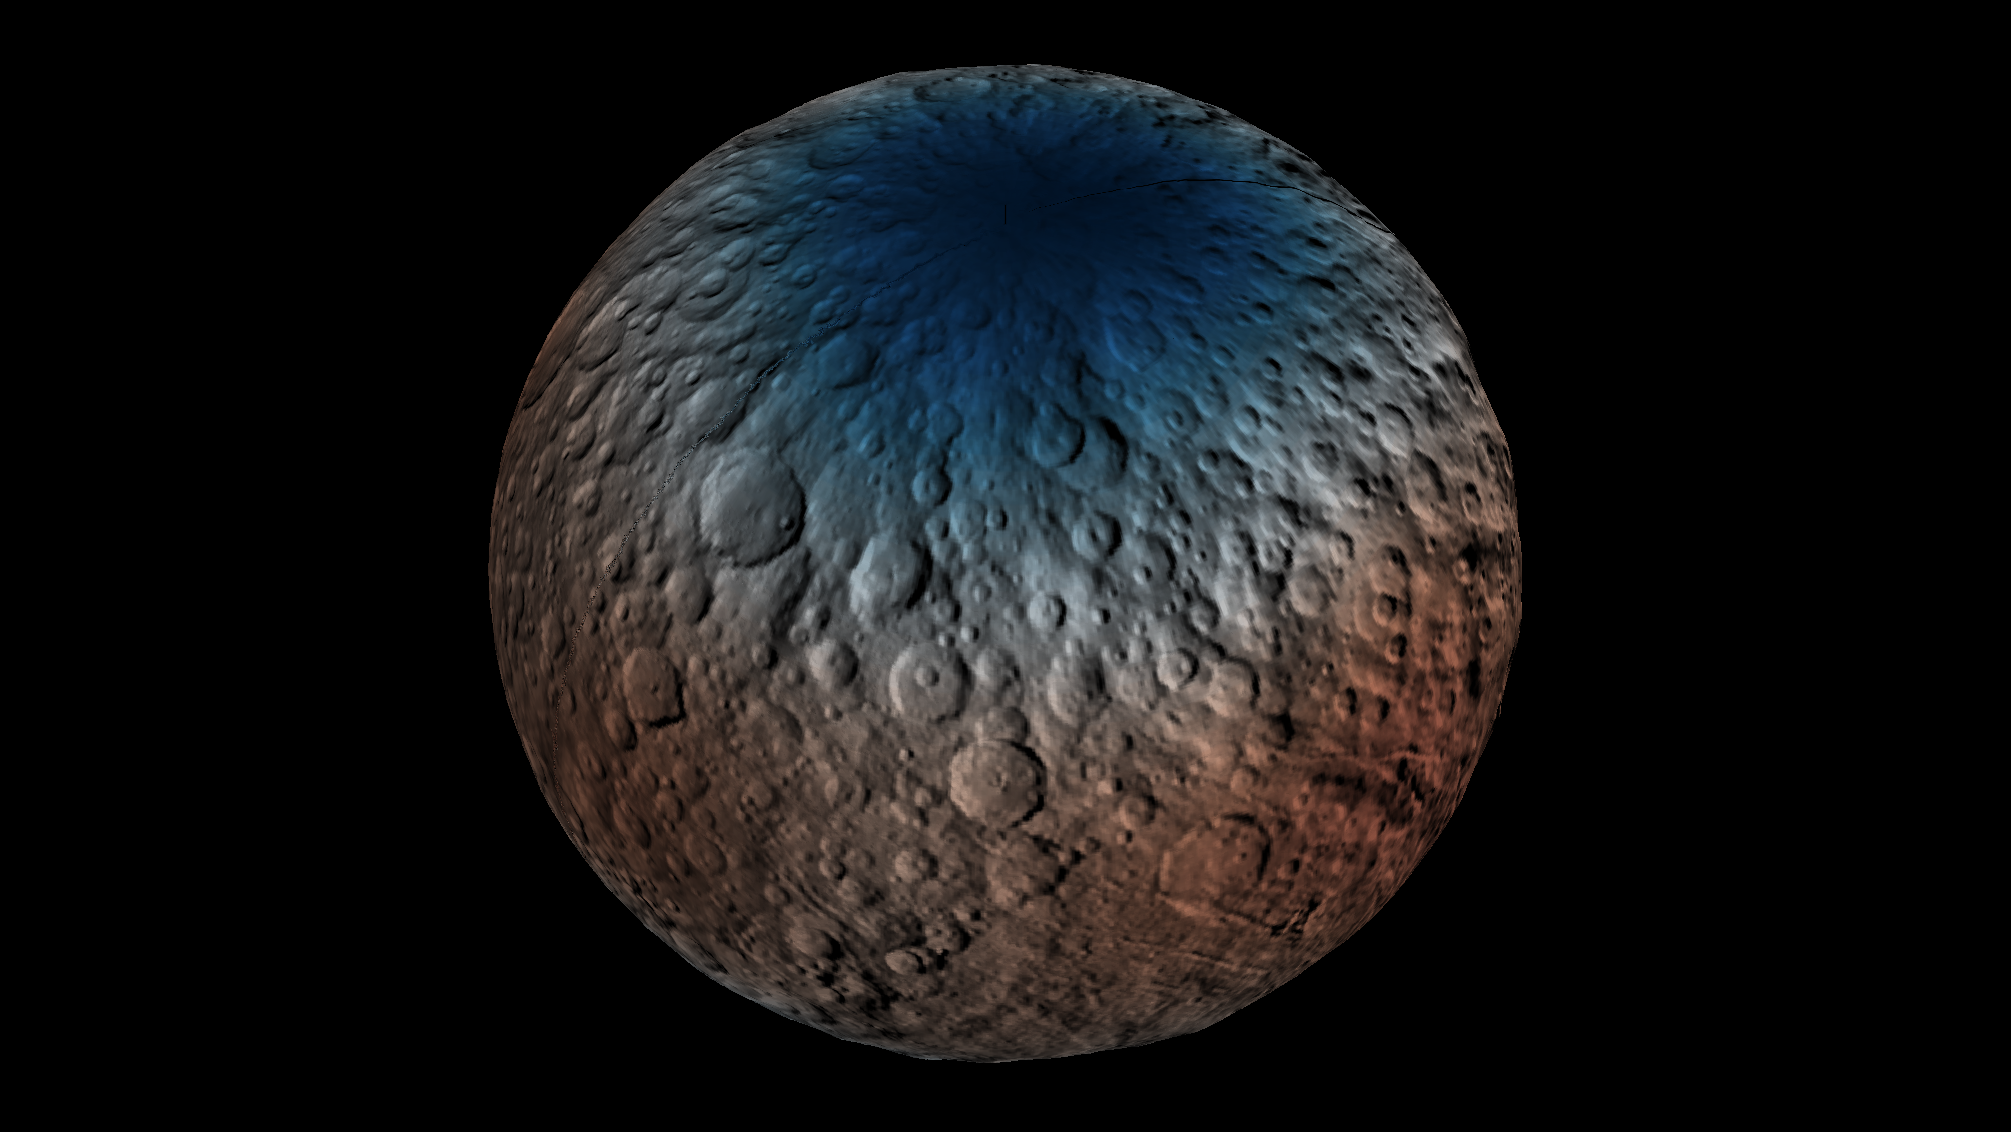

Ceres Neutron Counts Reflect Hydrogen Abundance

This map shows a portion of the northern hemisphere of Ceres with neutron counting data acquired by the gamma ray and neutron detector (GRaND) instrument aboard NASA’s Dawn spacecraft.

These data reflect the concentration of hydrogen in the upper yard (or meter) of regolith, the loose surface material on Ceres. The color information is based on the number of neutrons detected per second by GRaND. Counts decrease with increasing hydrogen concentration. The color scale of the map is from blue (lowest neutron count) to red (highest neutron count).

Lower neutron counts near the pole suggest the presence of water ice within about a yard (meter) of the surface at high latitudes.

The GRaND data were acquired from Dawn’s low-altitude mapping orbit (LAMO) at Ceres, a distance of 240 miles (385 kilometers) from the dwarf planet. The longitude is centered on Occator Crater.

Dawn’s mission is managed by JPL for NASA’s Science Mission Directorate in Washington. Dawn is a project of the directorate’s Discovery Program, managed by NASA’s Marshall Space Flight Center in Huntsville, Alabama. UCLA is responsible for overall Dawn mission science. Orbital ATK, Inc., in Dulles, Virginia, designed and built the spacecraft. The German Aerospace Center, the Max Planck Institute for Solar System Research, the Italian Space Agency and the Italian National Astrophysical Institute are international partners on the mission team.

Credit: NASA/JPL-Caltech/UCLA/MPS/DLR/IDA/PSI